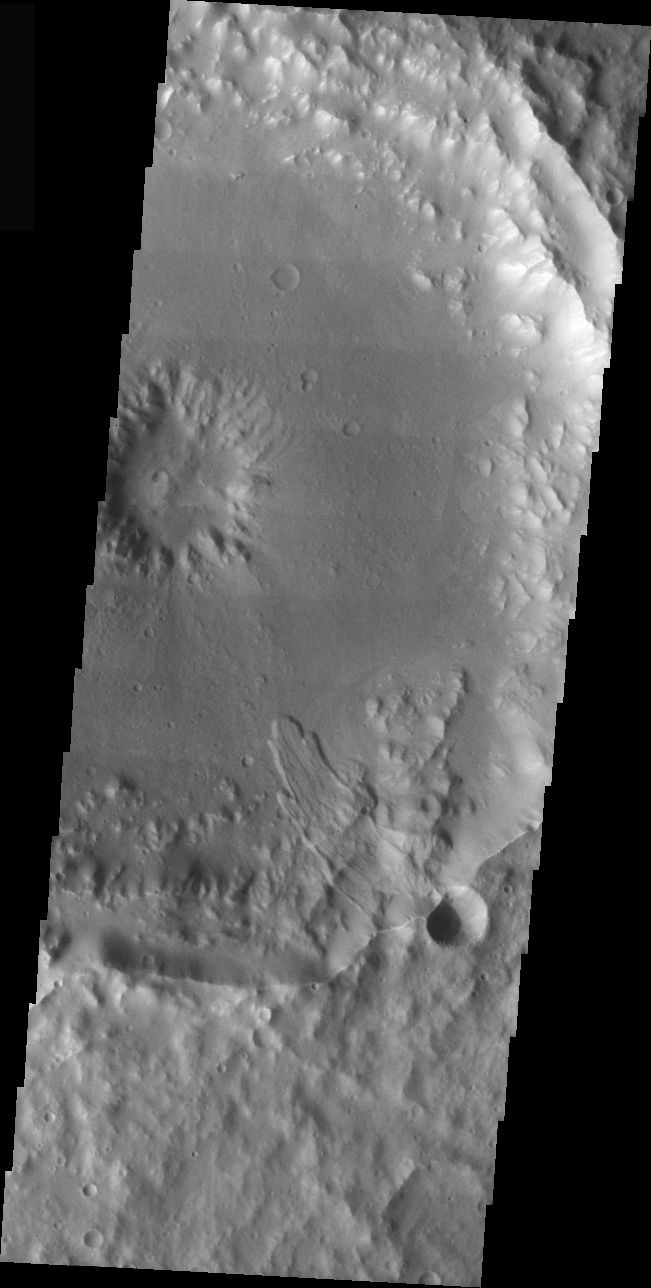

Terra Cimmeria Crater Landslide

The landslide in this VIS image is located inside an impact crater in the Terra Cimmeria region of Mars. The unnamed crater hosting this image is just east of Molesworth Crater.

Image information: VIS instrument. Latitude -27.7, Longitude 152 East (208 West). 19 meter/pixel resolution.

Note: this THEMIS visual image has not been radiometrically nor geometrically calibrated for this preliminary release. An empirical correction has been performed to remove instrumental effects. A linear shift has been applied in the cross-track and down-track direction to approximate spacecraft and planetary motion. Fully calibrated and geometrically projected images will be released through the Planetary Data System in accordance with Project policies at a later time.

NASA’s Jet Propulsion Laboratory manages the 2001 Mars Odyssey mission for NASA’s Office of Space Science, Washington, D.C. The Thermal Emission Imaging System (THEMIS) was developed by Arizona State University, Tempe, in collaboration with Raytheon Santa Barbara Remote Sensing. The THEMIS investigation is led by Dr. Philip Christensen at Arizona State University. Lockheed Martin Astronautics, Denver, is the prime contractor for the Odyssey project, and developed and built the orbiter. Mission operations are conducted jointly from Lockheed Martin and from JPL, a division of the California Institute of Technology in Pasadena.

Credit: NASA/JPL/Arizona State University